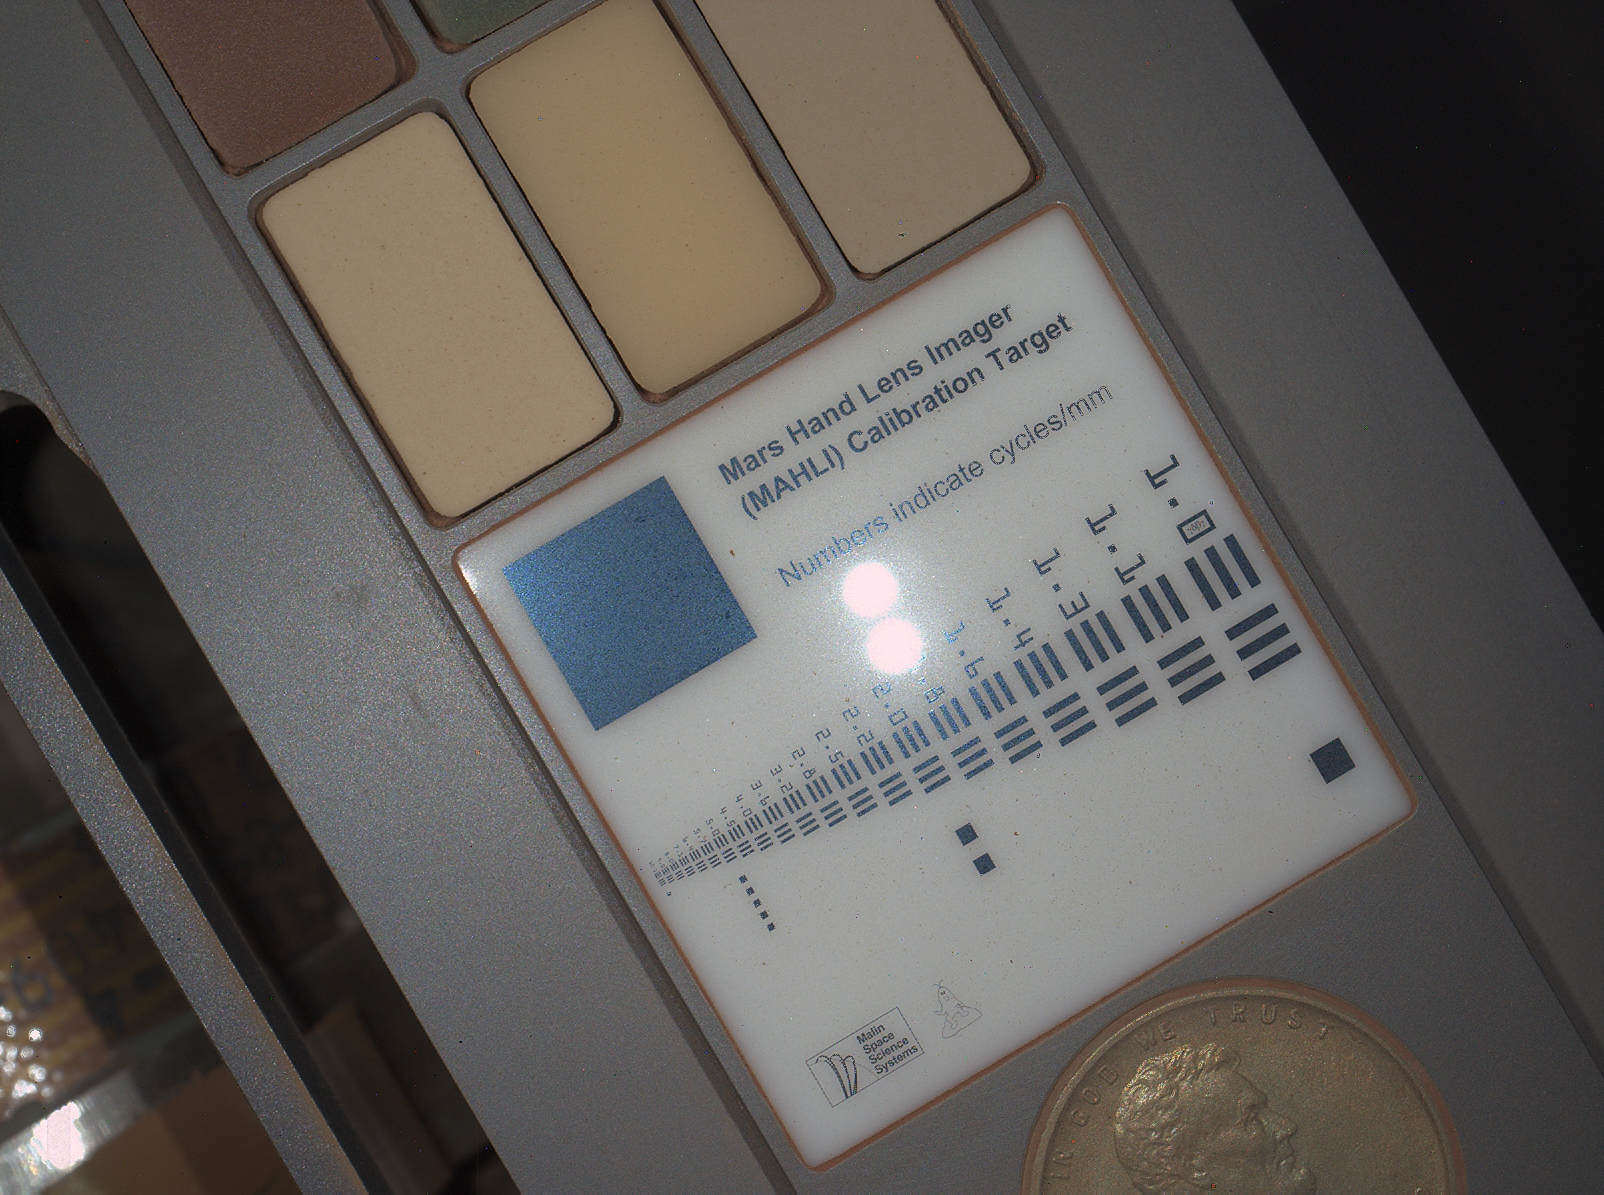

First Night Image of MAHLI Calibration Target in White Lighting

This image of a calibration target illuminated by white-light LEDs (light emitting diodes) is part of the first set of nighttime images taken by the Mars Hand Lens Imager (MAHLI) camera at the end of the robotic arm of NASA’s Mars rover Curiosity. The set includes images of the MAHLI calibration target and of a Martian rock target called “Sayunei.” MAHLI took the images on Jan. 22, 2013 (PST), after dark on the 165th Martian day, or sol, of the rover’s work on Mars.

For scale, the Lincoln penny on the MAHLI calibration target is three-fourths inch (19 millimeters) in diameter. The calibration target is mounted on the rover. This image was taken from a lens distance of 3.9 inches (10 centimeters). The illumination was MAHLI’s four white-light LEDs. The reflection of one pair of LEDs is seen near the center of the image. The other pair is toward the center-left and is less visible because the surface there is less reflective.

Malin Space Science Systems, San Diego, developed, built and operates MAHLI and the MAHLI engineering model. NASA’s Jet Propulsion Laboratory, Pasadena, Calif., manages the Mars Science Laboratory Project and the mission’s Curiosity rover for NASA’s Science Mission Directorate in Washington. Curiosity and the mission’s Vehicle System Test Bed rover were designed and built at JPL, a division of the California Institute of Technology in Pasadena.

Credit: NASA/JPL-Caltech/MSSS